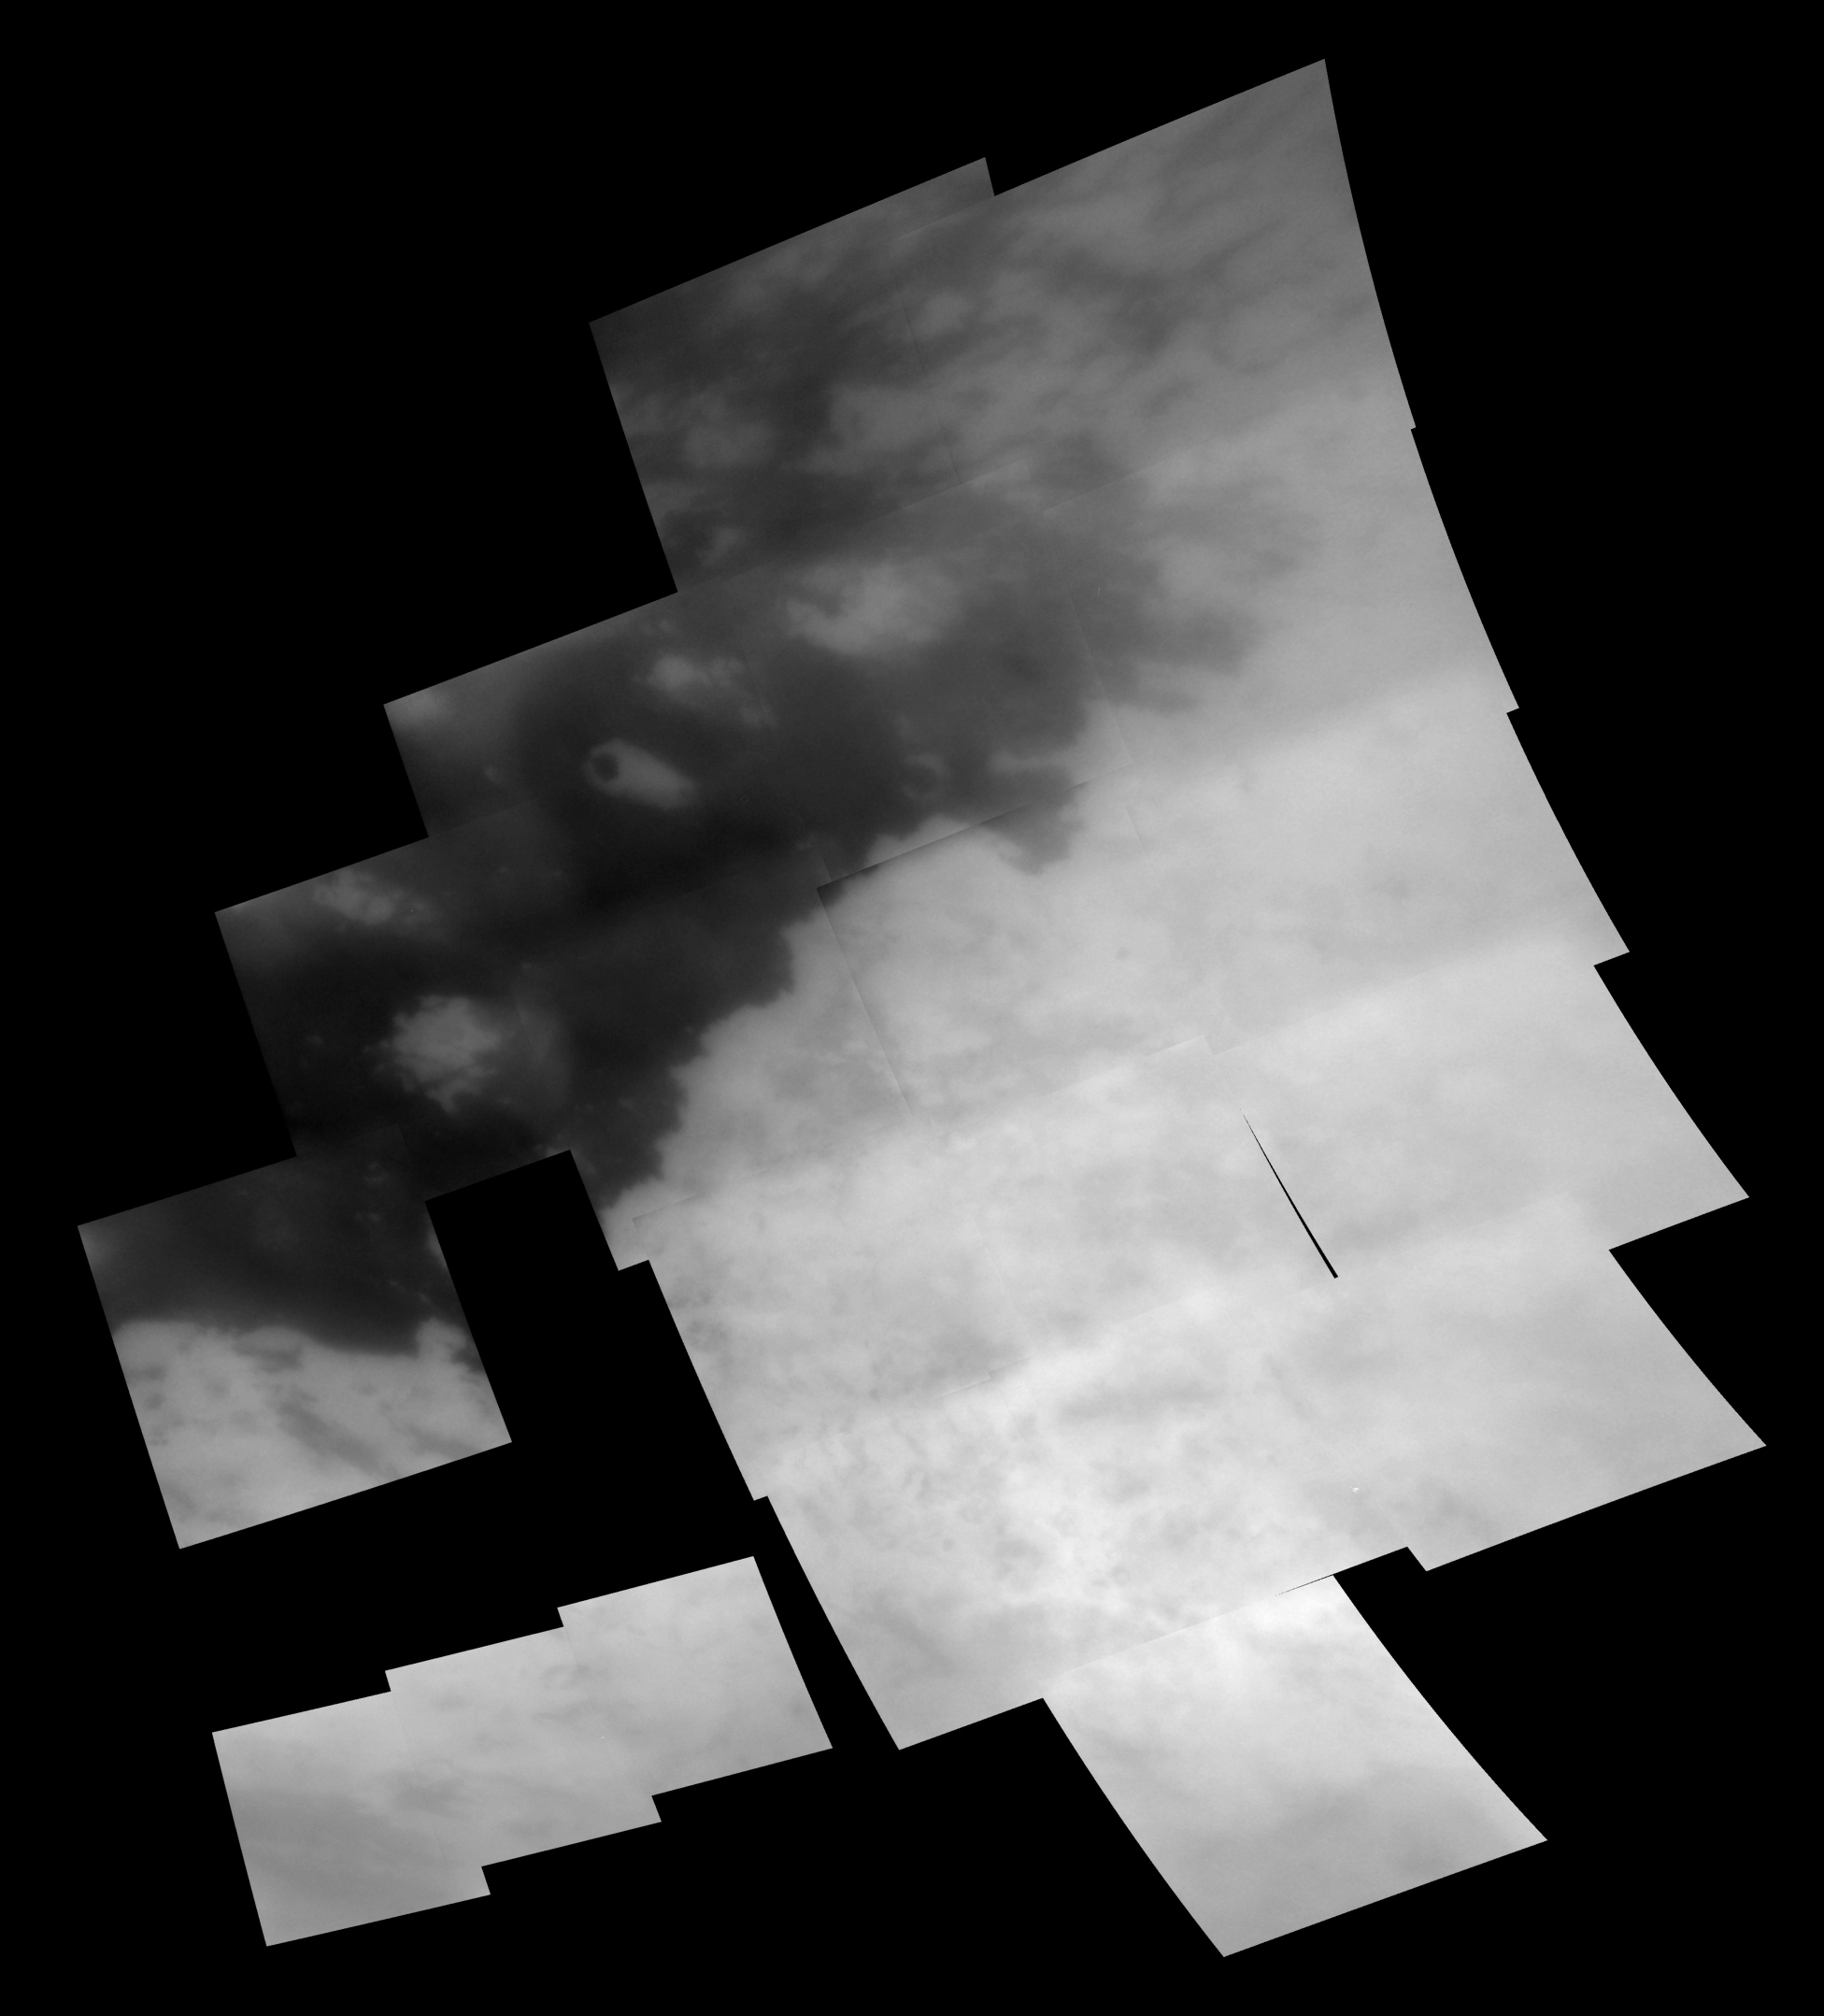

Titan Mosaic: December 2004

This mosaic of images taken at 28 footprints shows the regional coverage taken during Cassini’s second encounter of Titan on Dec. 13, 2004.

Cutting through the middle of the image is a sharp boundary between the bright region known as Xanadu Regio on the right and dark terrain to the left. This mosaic includes some areas seen at regional scales in October 2004 (see PIA 06124), as well as additional areas to the north and east not seen during that flyby. Among the new features seen in this mosaic is a strangely shaped bright feature near the center of the image as well as clouds near the bottom of the image (see PIA 06110).

The northern portion of the bright/dark boundary appears to be more complex than the arching and sharp boundary seen farther to the south. Cassini scientists continue to examine images such as this to determine the cause of this terrain.

The images in this mosaic have been processed to enhance surface features and sharpen brightness variations. All images were taken at a special filter in the near-infrared at 938 nanometers that provides the camera’s best view of Titan’s surface features. The images making up this mosaic were taken with the Cassini spacecraft narrow angle camera at distances ranging from 80,900 to 42,400 kilometers (50,300 to 26,300 miles) and have pixel scales ranging from 930 to 475 meters (3,050 to 1,560 feet). This mosaic is scaled to 1.2 kilometers (0.75 miles) per pixel and is centered at 5 degrees south latitude, 138 degrees west longitude on Titan. Black areas on this mosaic represent areas where images were not taken during this observation or were not returned from Cassini.

The Cassini-Huygens mission is a cooperative project of NASA, the European Space Agency and the Italian Space Agency. The Jet Propulsion Laboratory, a division of the California Institute of Technology in Pasadena, manages the mission for NASA’s Science Mission Directorate, Washington, D.C. The Cassini orbiter and its two onboard cameras were designed, developed and assembled at JPL. The imaging team is based at the Space Science Institute, Boulder, Colo.

Credit: NASA/JPL/Space Science Institute